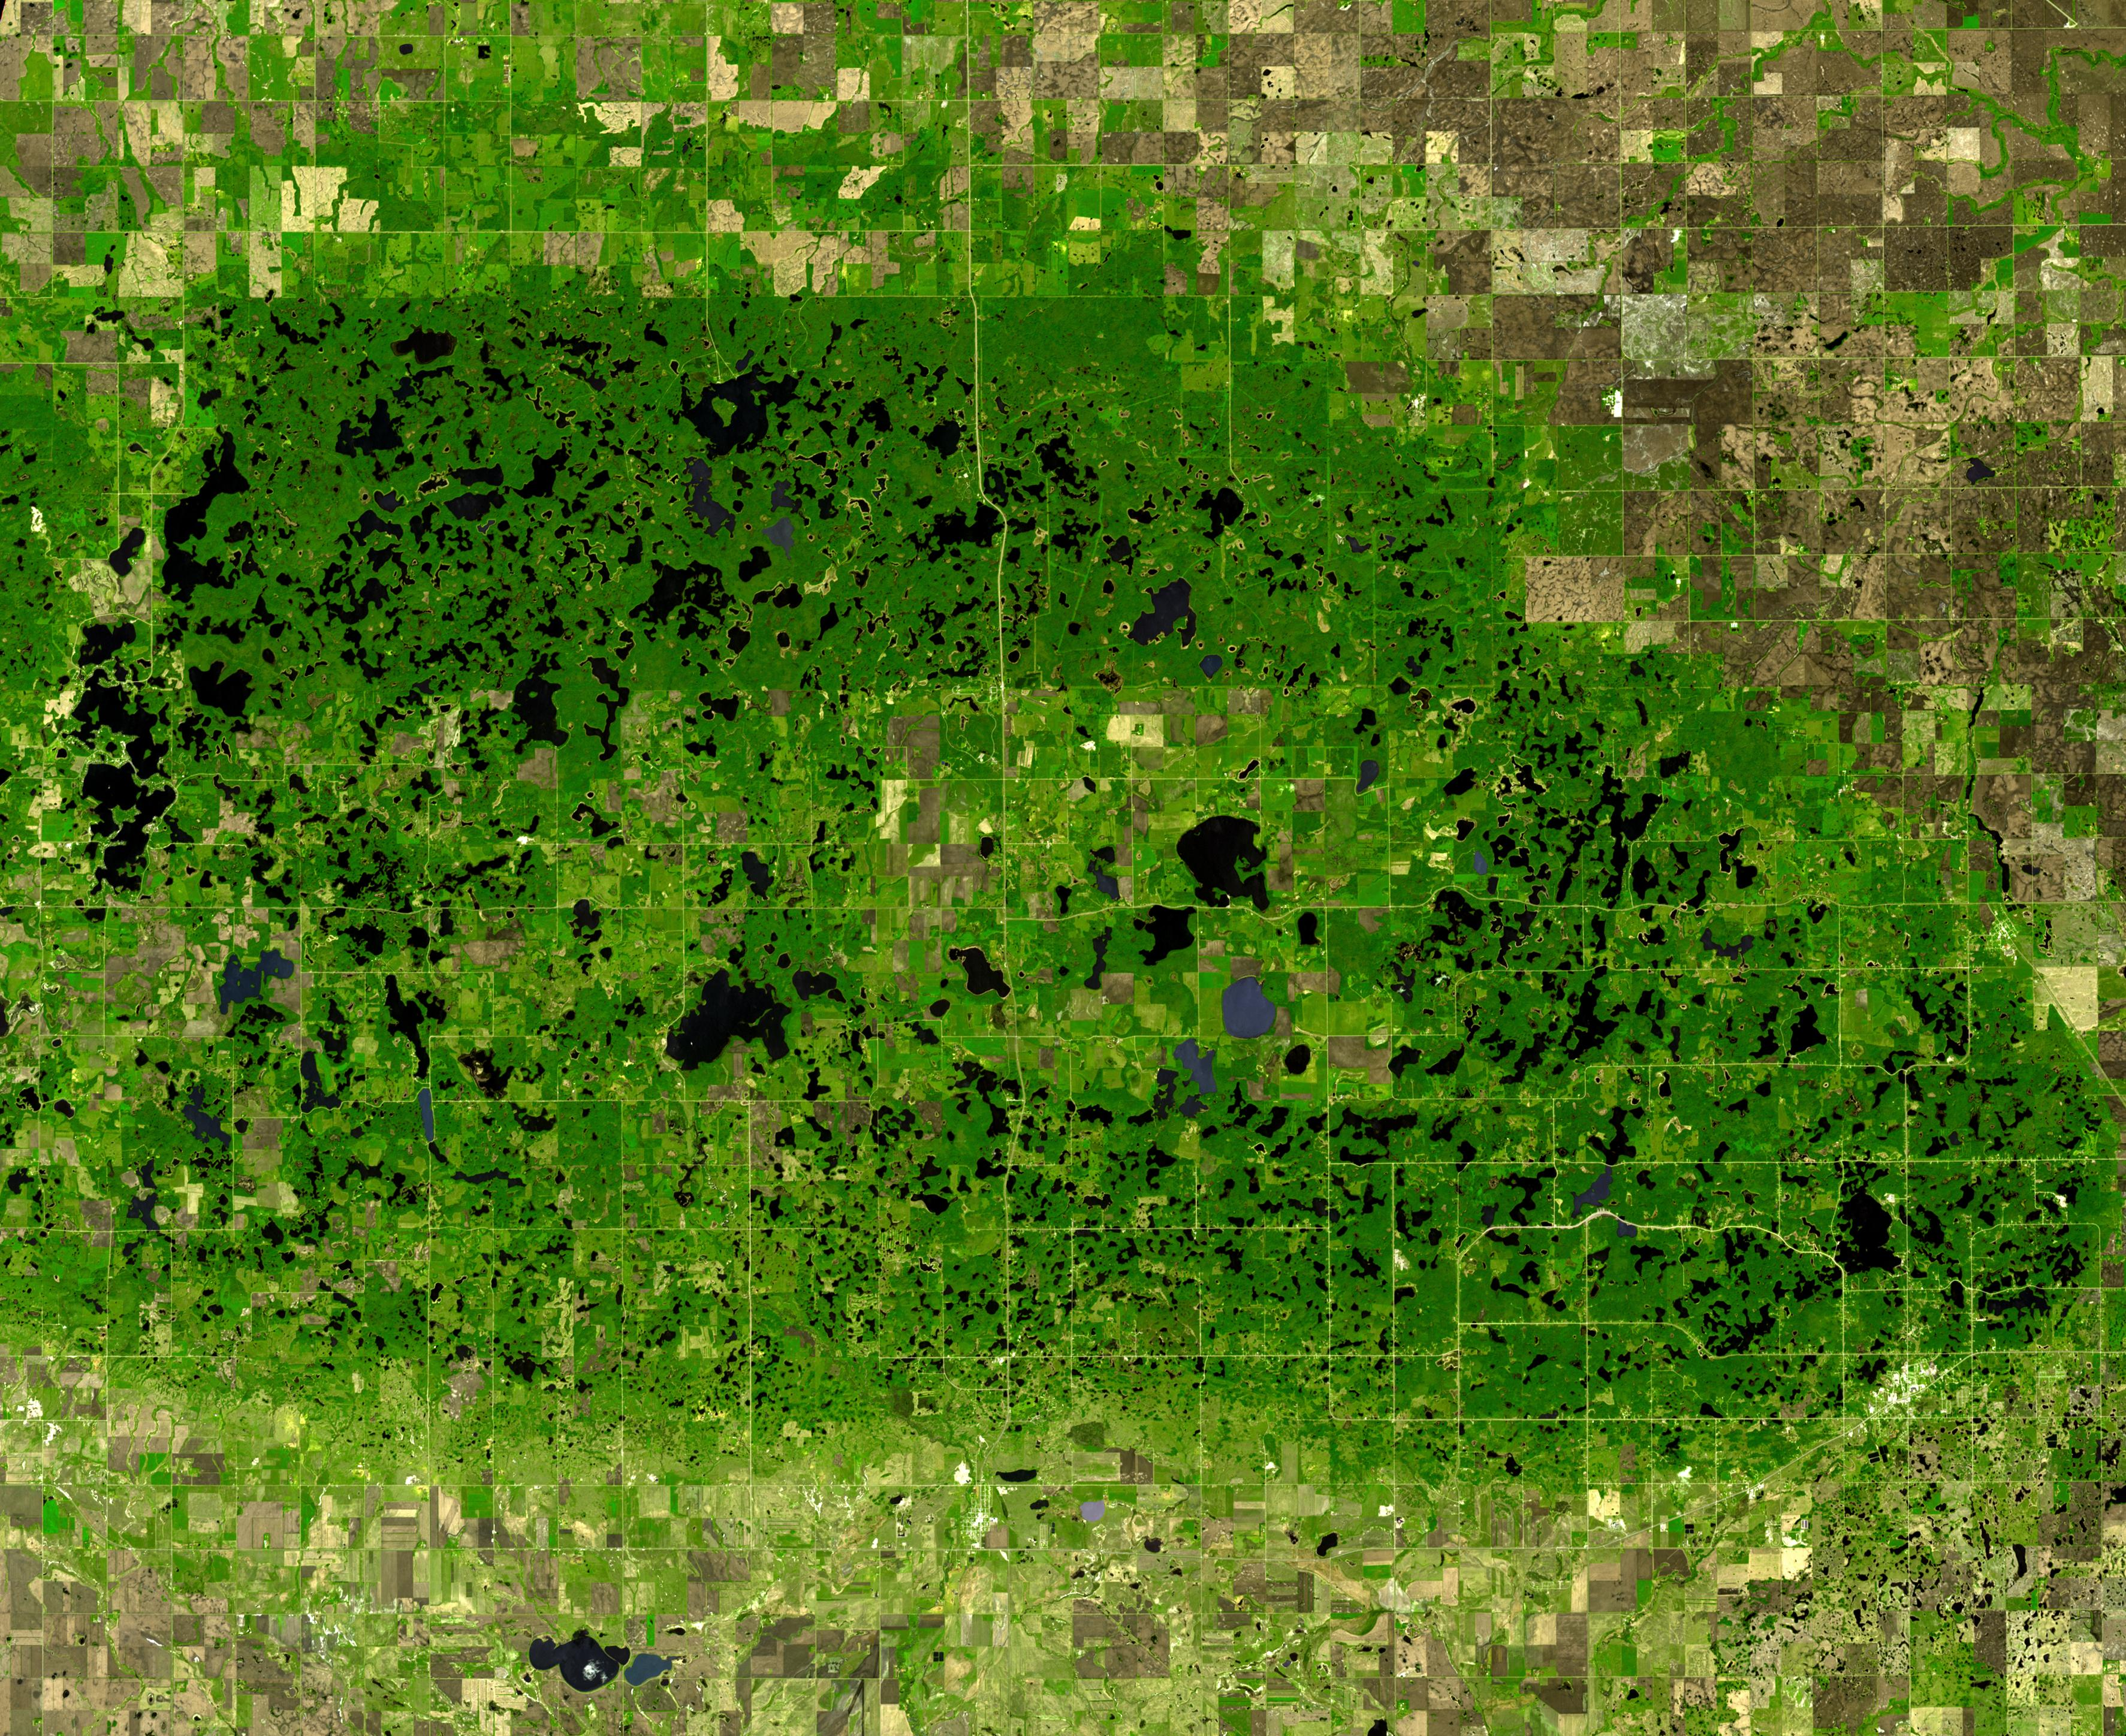

Turtle Mtns., ND

The Turtle Mountains straddle the US-Canada border in central North Dakota. Underlain by 55 million year old sandstones and shales of the Cannonball Formation, the upland surface was sculpted by glaciations. Due to the mountain’s 150m elevation above the surrounding lowlands, glacial ice tended to stagnate, forming thousands of lakes and sloughs. The image was acquired May 19, 2006, covers an area of 43.5 x 53.1 km, and is located at 49 degrees north, 100.1 degrees west.

With its 14 spectral bands from the visible to the thermal infrared wavelength region and its high spatial resolution of 15 to 90 meters (about 50 to 300 feet), ASTER images Earth to map and monitor the changing surface of our planet. ASTER is one of five Earth-observing instruments launched Dec. 18, 1999, on Terra. The instrument was built by Japan’s Ministry of Economy, Trade and Industry. A joint U.S./Japan science team is responsible for validation and calibration of the instrument and data products.

The broad spectral coverage and high spectral resolution of ASTER provides scientists in numerous disciplines with critical information for surface mapping and monitoring of dynamic conditions and temporal change. Example applications are: monitoring glacial advances and retreats; monitoring potentially active volcanoes; identifying crop stress; determining cloud morphology and physical properties; wetlands evaluation; thermal pollution monitoring; coral reef degradation; surface temperature mapping of soils and geology; and measuring surface heat balance.

The U.S. science team is located at NASA’s Jet Propulsion Laboratory, Pasadena, Calif. The Terra mission is part of NASA’s Science Mission Directorate, Washington, D.C.

Credit: NASA/GSFC/METI/ERSDAC/JAROS, and U.S./Japan ASTER Science Team